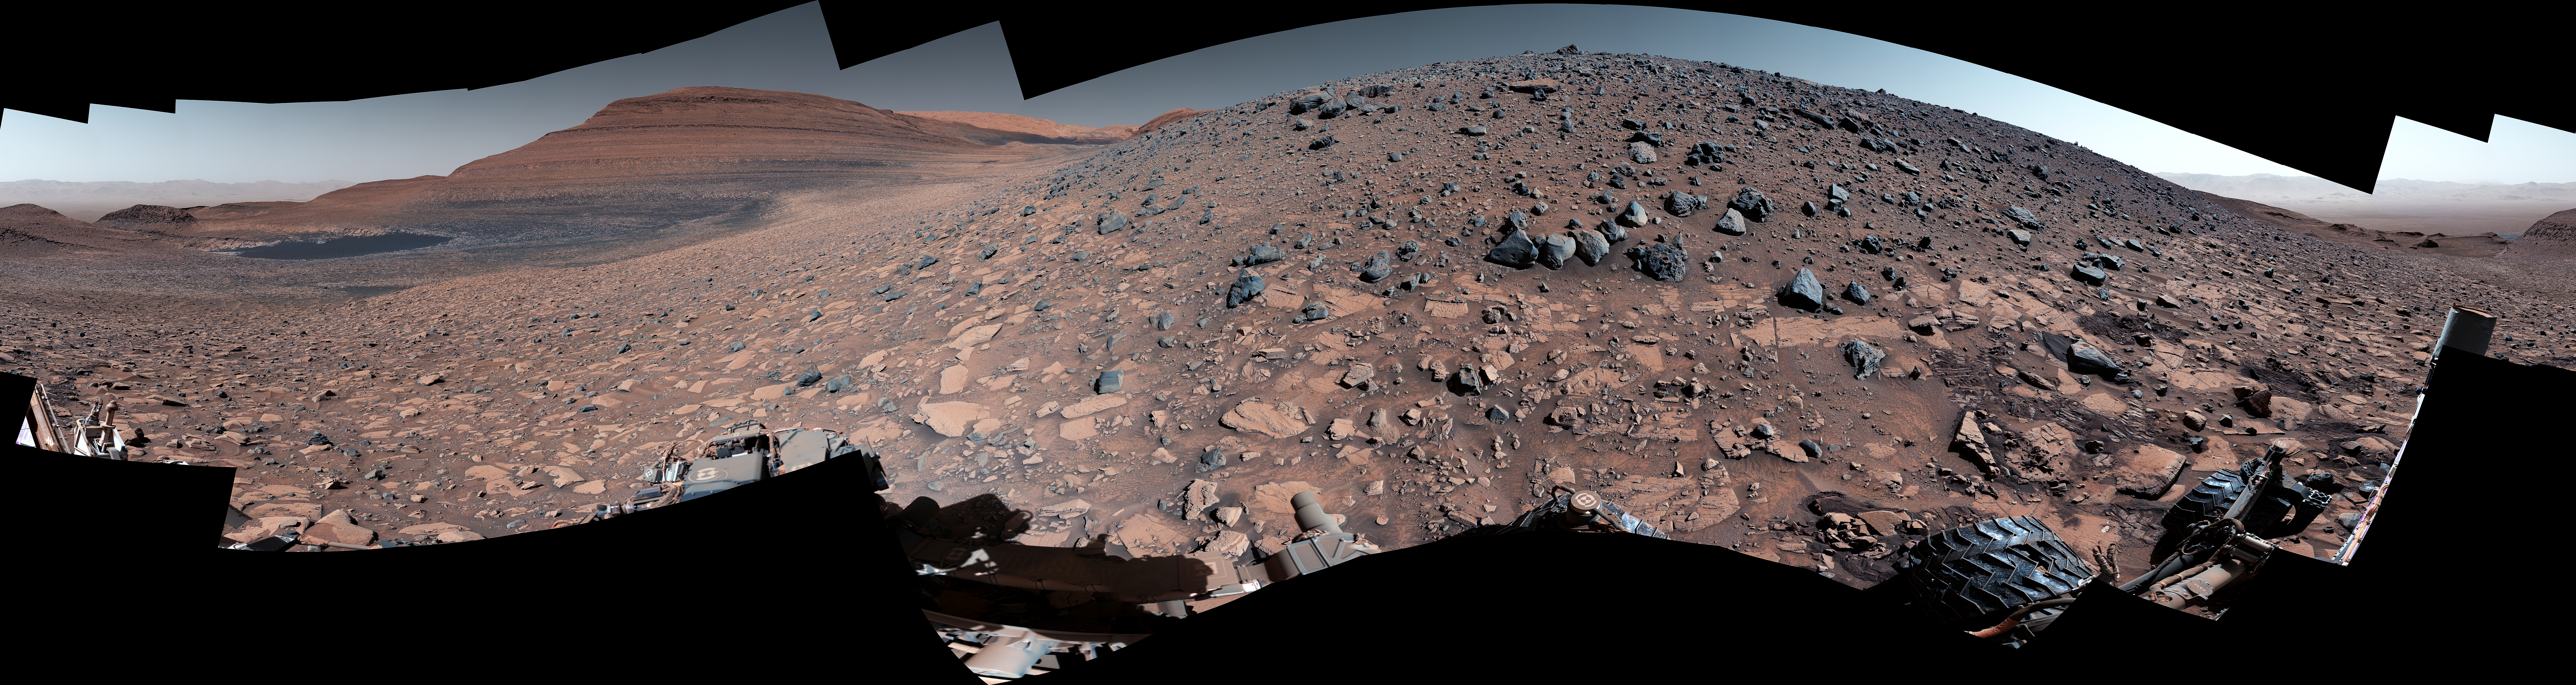

Curiosity Views Gediz Vallis Ridge

Maximum resolution PNG, 29163 x 7758 pixels (351 MB)

NASA’s Curiosity Mars rover captured this 360-degree panorama while parked below Gediz Vallis Ridge (the hill-like slope at right). After three attempts over the course of three years, the rover finally reached the ridge on its fourth try on Aug. 14, 2023, the 3,923rd Martian day, or sol, of the mission.

On Aug. 19, Curiosity’s Mastcam took the 136 individual images that were stitched together into this mosaic after being sent back to Earth. The color has been adjusted to match lighting conditions as the human eye would see them on Earth.

Gediz Vallis Ridge was one of the last features to form on Mount Sharp, the 3-mile-tall (5-kilometer-tall) mountain that Curiosity has been ascending since 2014. The ridge preserves a record of one of the last wet periods seen on this part of Mars.

Reaching the ridge was no easy feat: previous forays were stymied by knife-edged “gator-back” rocks and too-steep slopes. Arriving after one of the most difficult climbs the mission has ever faced, Curiosity spent 11 days at the ridge. It then departed to ascend higher up the mountain, where the rover will investigate Gediz Vallis Channel, through which water flowed some 3 billion years ago, carrying rocks and debris that piled up to form the ridge.

Curiosity was built by NASA’s Jet Propulsion Laboratory, which is managed by Caltech in Pasadena, California. JPL leads the mission on behalf of NASA’s Science Mission Directorate in Washington. Malin Space Science Systems in San Diego built and operates Mastcam.

Credit: NASA/JPL-Caltech/MSSS